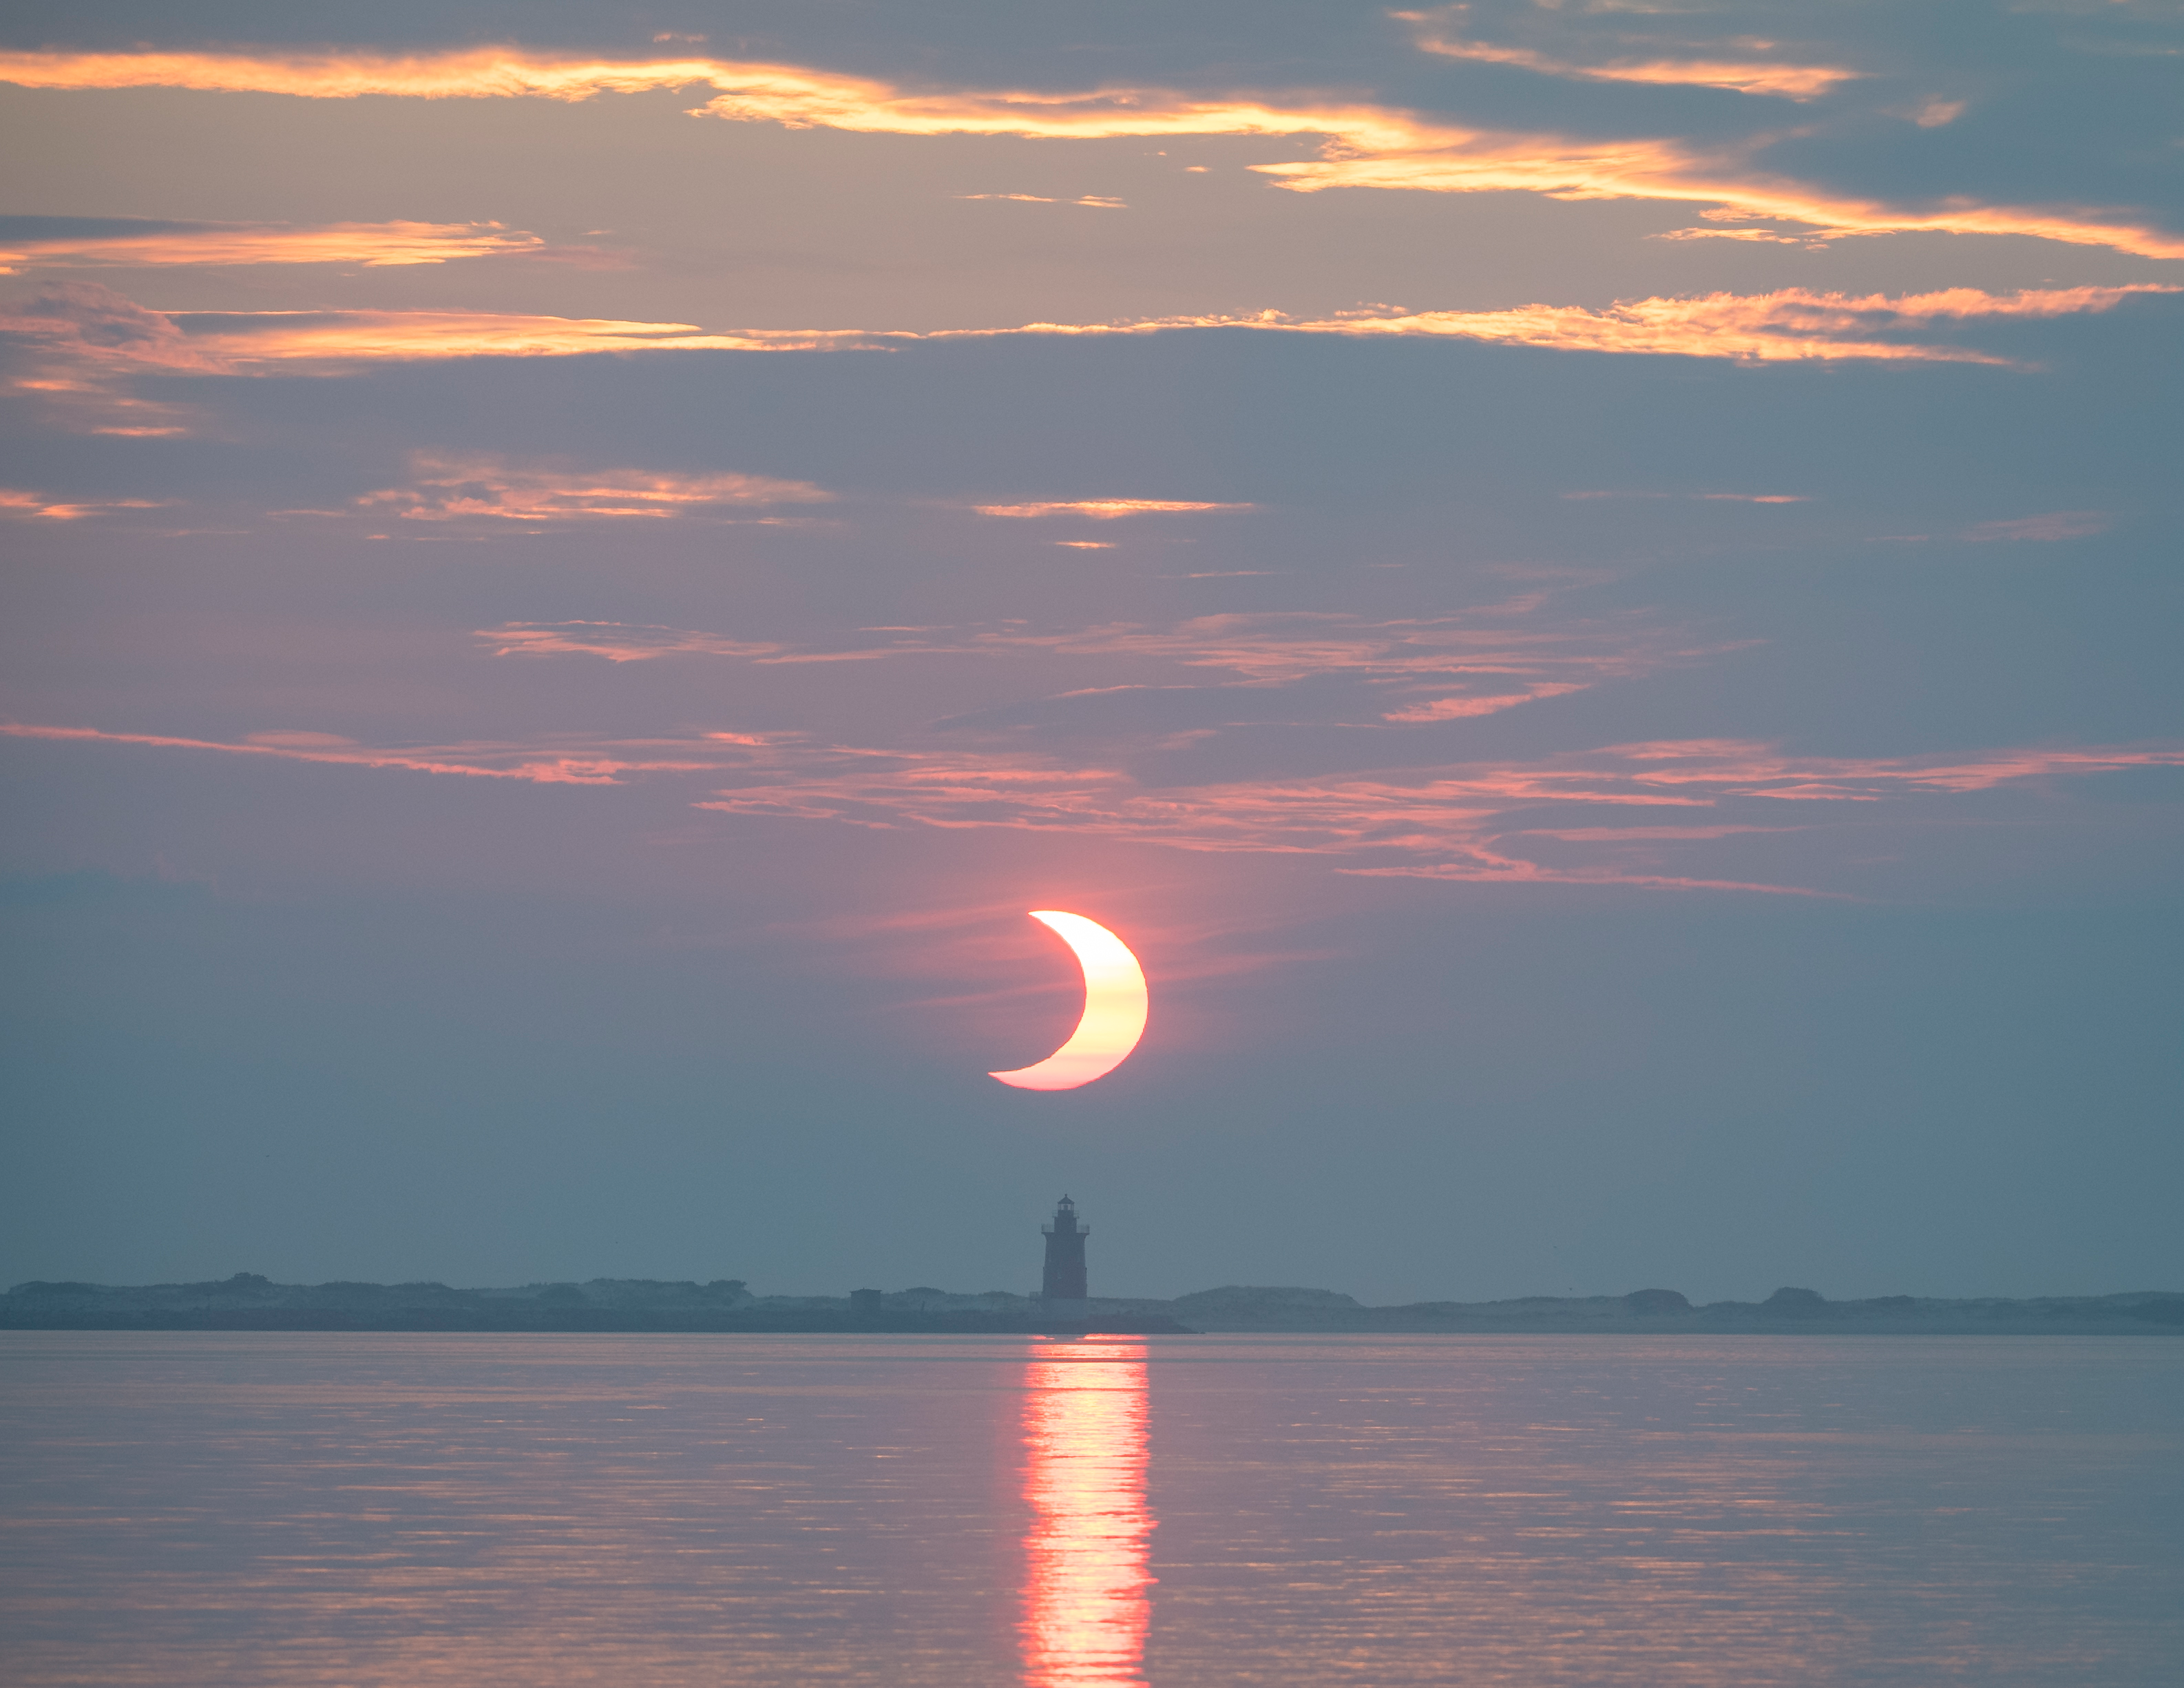

Partial Solar Eclipse

A partial solar eclipse is seen as the sun rises behind the Delaware Breakwater Lighthouse, Thursday, June 10, 2021, at Lewes Beach in Delaware. The annular or “ring of fire” solar eclipse is only visible to some parts of Greenland, Northern Russia, and Canada.

Credit: NASA/Aubrey Gemignani